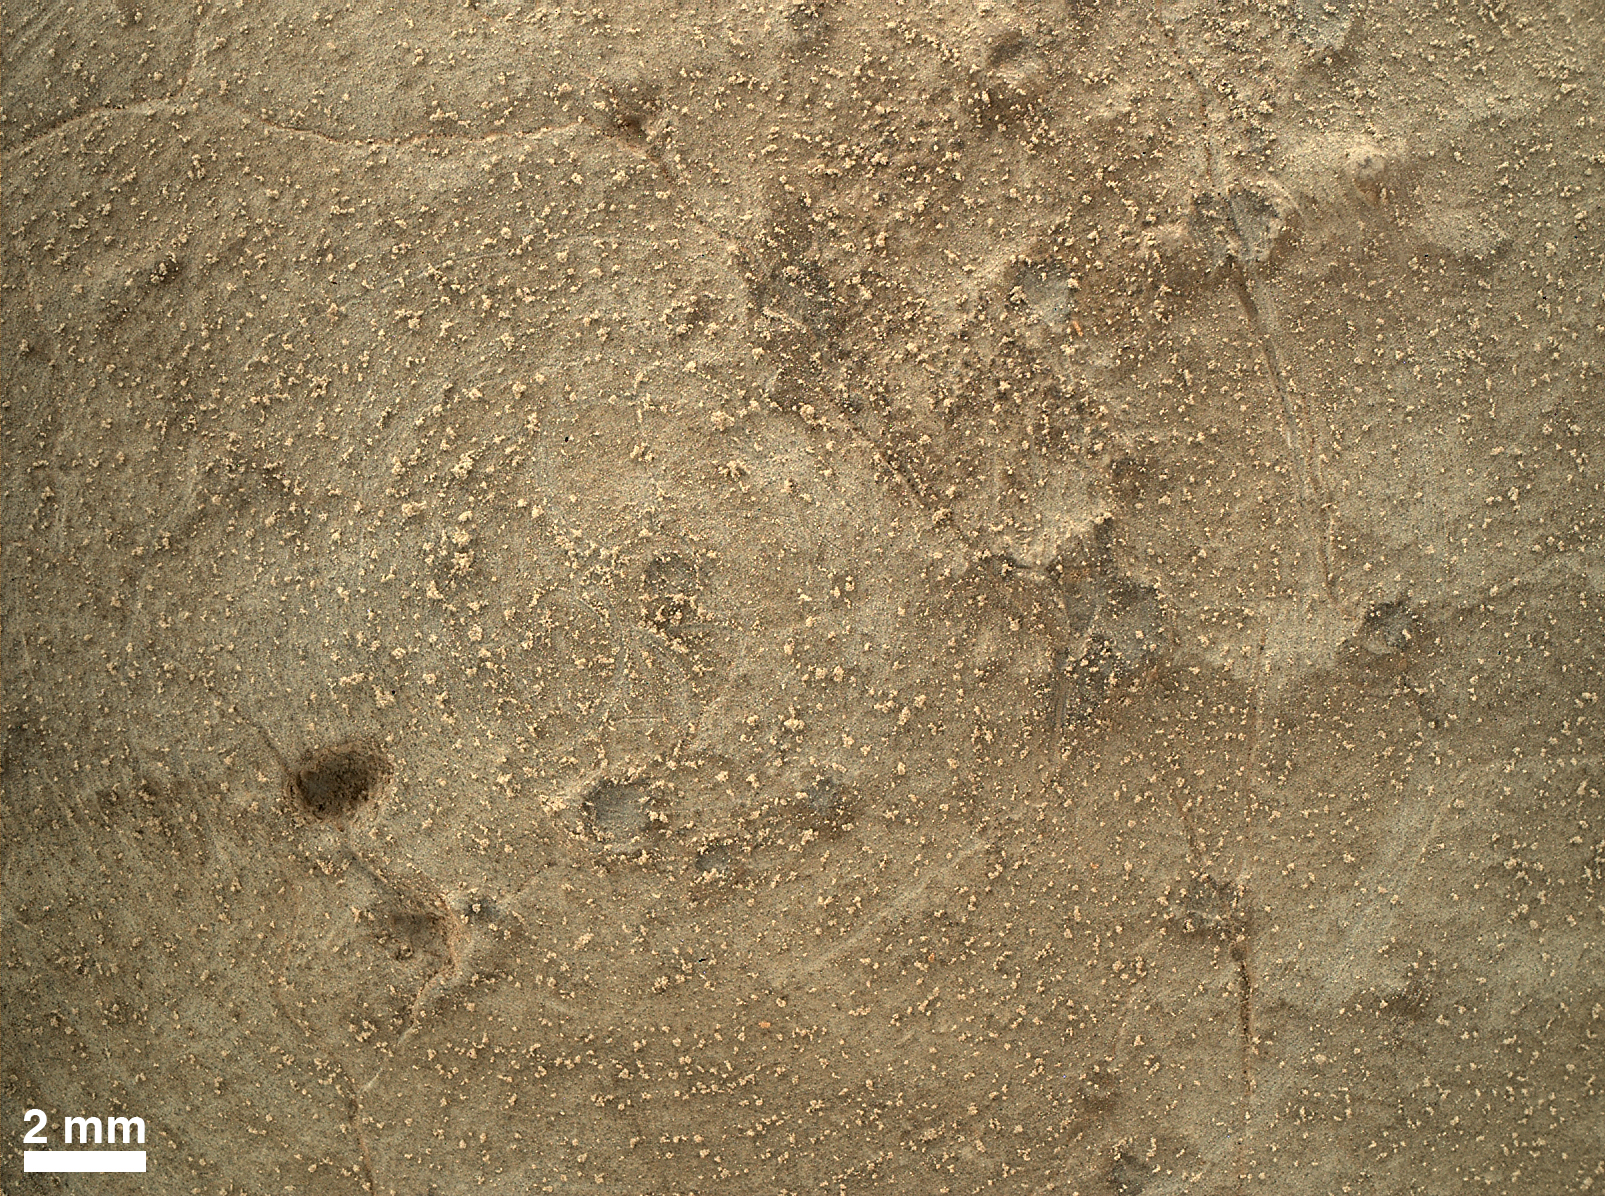

Close-up of Brushed Area on Martian Rock Target ‘Ekwir_1’

This image from the Mars Hand Lens Imager (MAHLI) on NASA’s Mars rover Curiosity shows details of rock texture and color in an area where the rover’s Dust Removal Tool (DRT) brushed away dust that was on the rock. This rock target, “Ekwir_1” was brushed and this image was recorded on the same Martian day, or sol, Sol 150 of Curiosity’s mission on Mars (Jan. 6, 2013.)

The image, one of the highest resolution images returned so far by MAHLI, was taken from a distance of about 0.4 inch (1 centimeter) from the rock’s surface. Fractures, white veins, pits and tiny dark grains in the rock are visible, as well as remaining clumps and specks of dust. The scale bar at lower left is 2 millimeters (0.08 inches).

Honeybee Robotics, New York, N.Y., built the DRT for Curiosity. Malin Space Science Systems, San Diego, built the MAHLI.

JPL, a division of the California Institute of Technology, Pasadena, manages the Mars Science Laboratory Project for NASA’s Science Mission Directorate, Washington. JPL designed and built the project’s Curiosity rover.

Credit: NASA/JPL-Caltech/MSSS